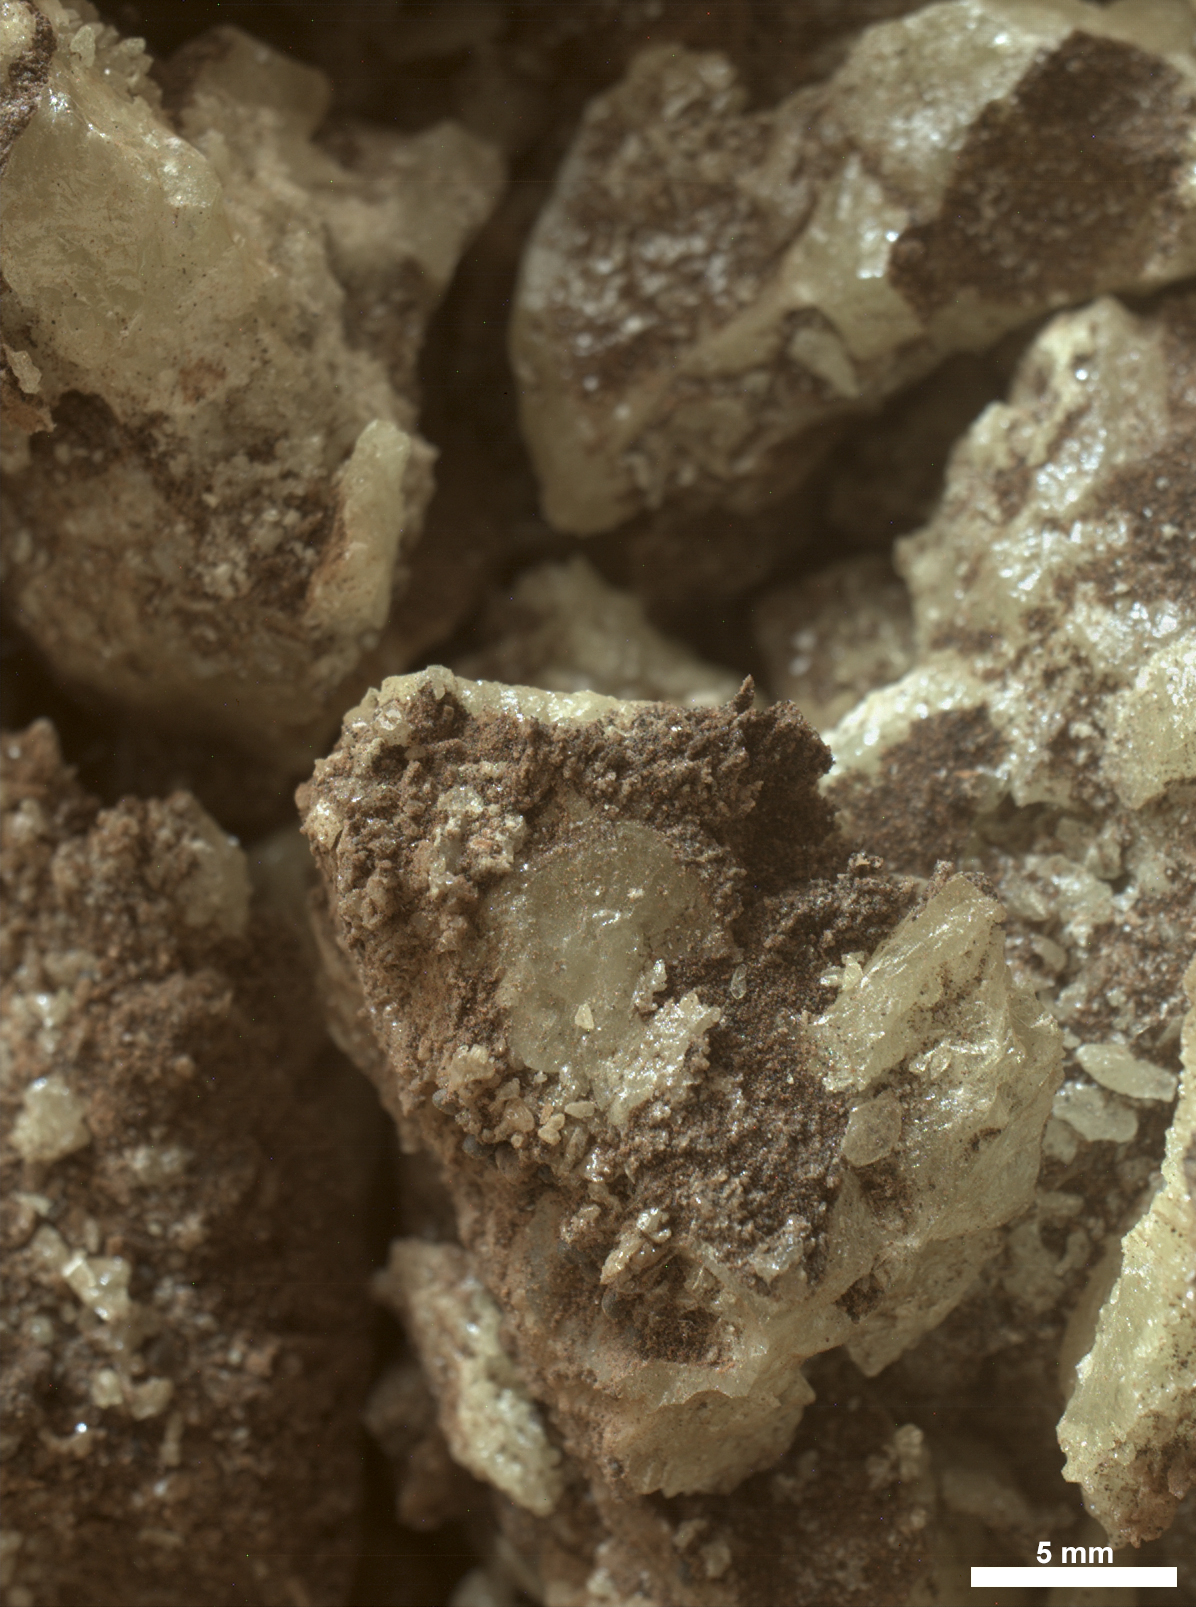

Curiosity Takes a Close Look at Martian Sulfur Crystals

These sulfur crystals were found inside a rock after NASA’s Curiosity Mars rover happened to drive over it and crush it on May 30, 2024, the 4,200th Martian day, or sol, of the mission. The image was captured by Curiosity’s Mars Hand Lens Imager (MAHLI), a camera on the end of its robotic arm, on June 4, 2024, Sol 4,205. This rock was nicknamed “Convict Lake” after a location in California’s Sierra Nevada. Curiosity’s Alpha Particle X-Ray Spectrometer (APXS) found that the crystalline material is elemental sulfur. Curiosity was built by NASA’s Jet Propulsion Laboratory, which is managed by Caltech in Pasadena, California. JPL leads the mission on behalf of NASA’s Science Mission Directorate in Washington. MAHLI was built by Malin Space Science Systems in San Diego.

Credit: NASA/JPL-Caltech/MSSS